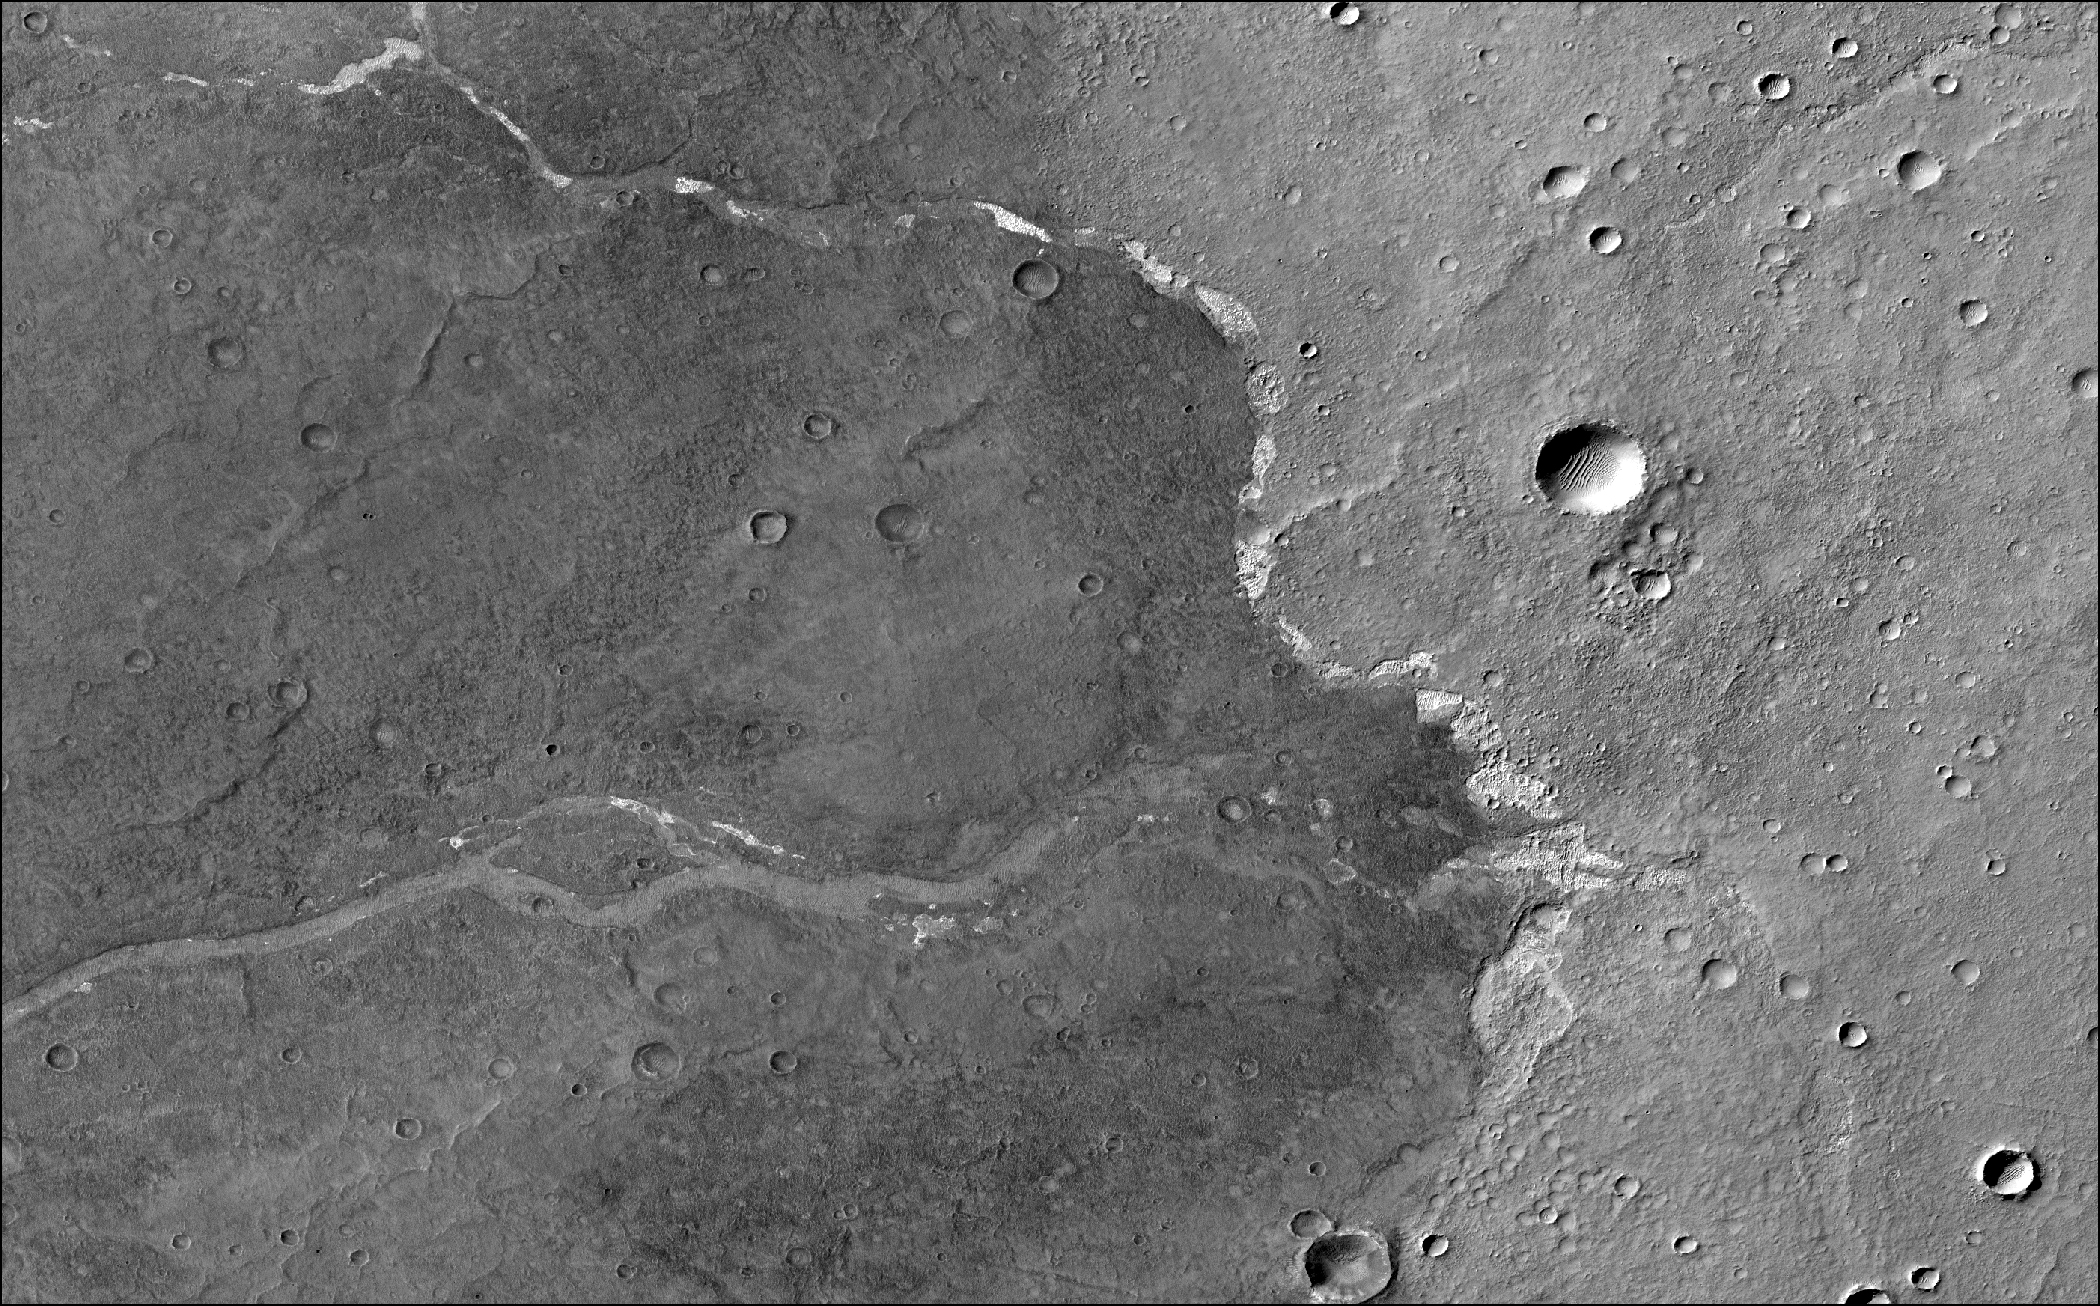

MRO’s View of Salt Deposits in Bosporos Planum

NASA’s Mars Reconnaissance Orbiter used its Context Camera to capture this image of Bosporos Planum, a location on Mars. The white specks are salt deposits found within a dry channel. The largest impact crater in the scene is nearly 1 mile (1.5 kilometers) across.

The Context Camera was built by, and is operated by, Malin Space Science Systems in San Diego. NASA’s Jet Propulsion Laboratory, a division of Caltech in Pasadena, California, manages the Mars Reconnaissance Orbiter for NASA’s Science Mission Directorate in Washington.

Credit: NASA/JPL-Caltech/MSSS